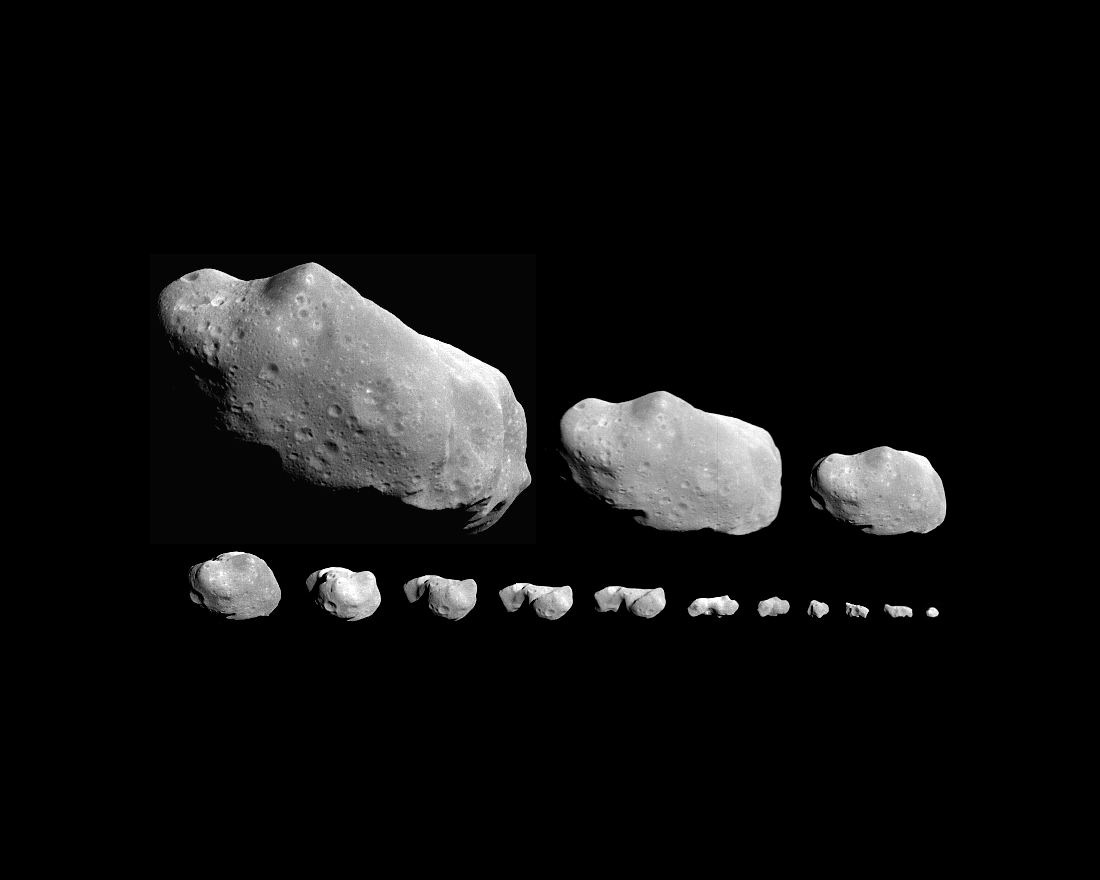

Asteroid Ida Rotation Sequence

This montage of 14 images (the time order is right to left, bottom to top) shows Ida as it appeared in the field of view of Galileo’s camera on August 28, 1993. Asteroid Ida rotates once every 4 hours, 39 minutes and clockwise when viewed from above the north pole; these images cover about one Ida ‘day.’ This sequence has been used to create a 3-D model that shows Ida to be almost croissant shaped. The earliest view (lower right) was taken from a range of 240,000 kilometers (150,000 miles), 5.4 hours before closest approach. The asteroid Ida draws its name from mythology, in which the Greek god Zeus was raised by the nymph Ida.

Credit: NASA/JPL